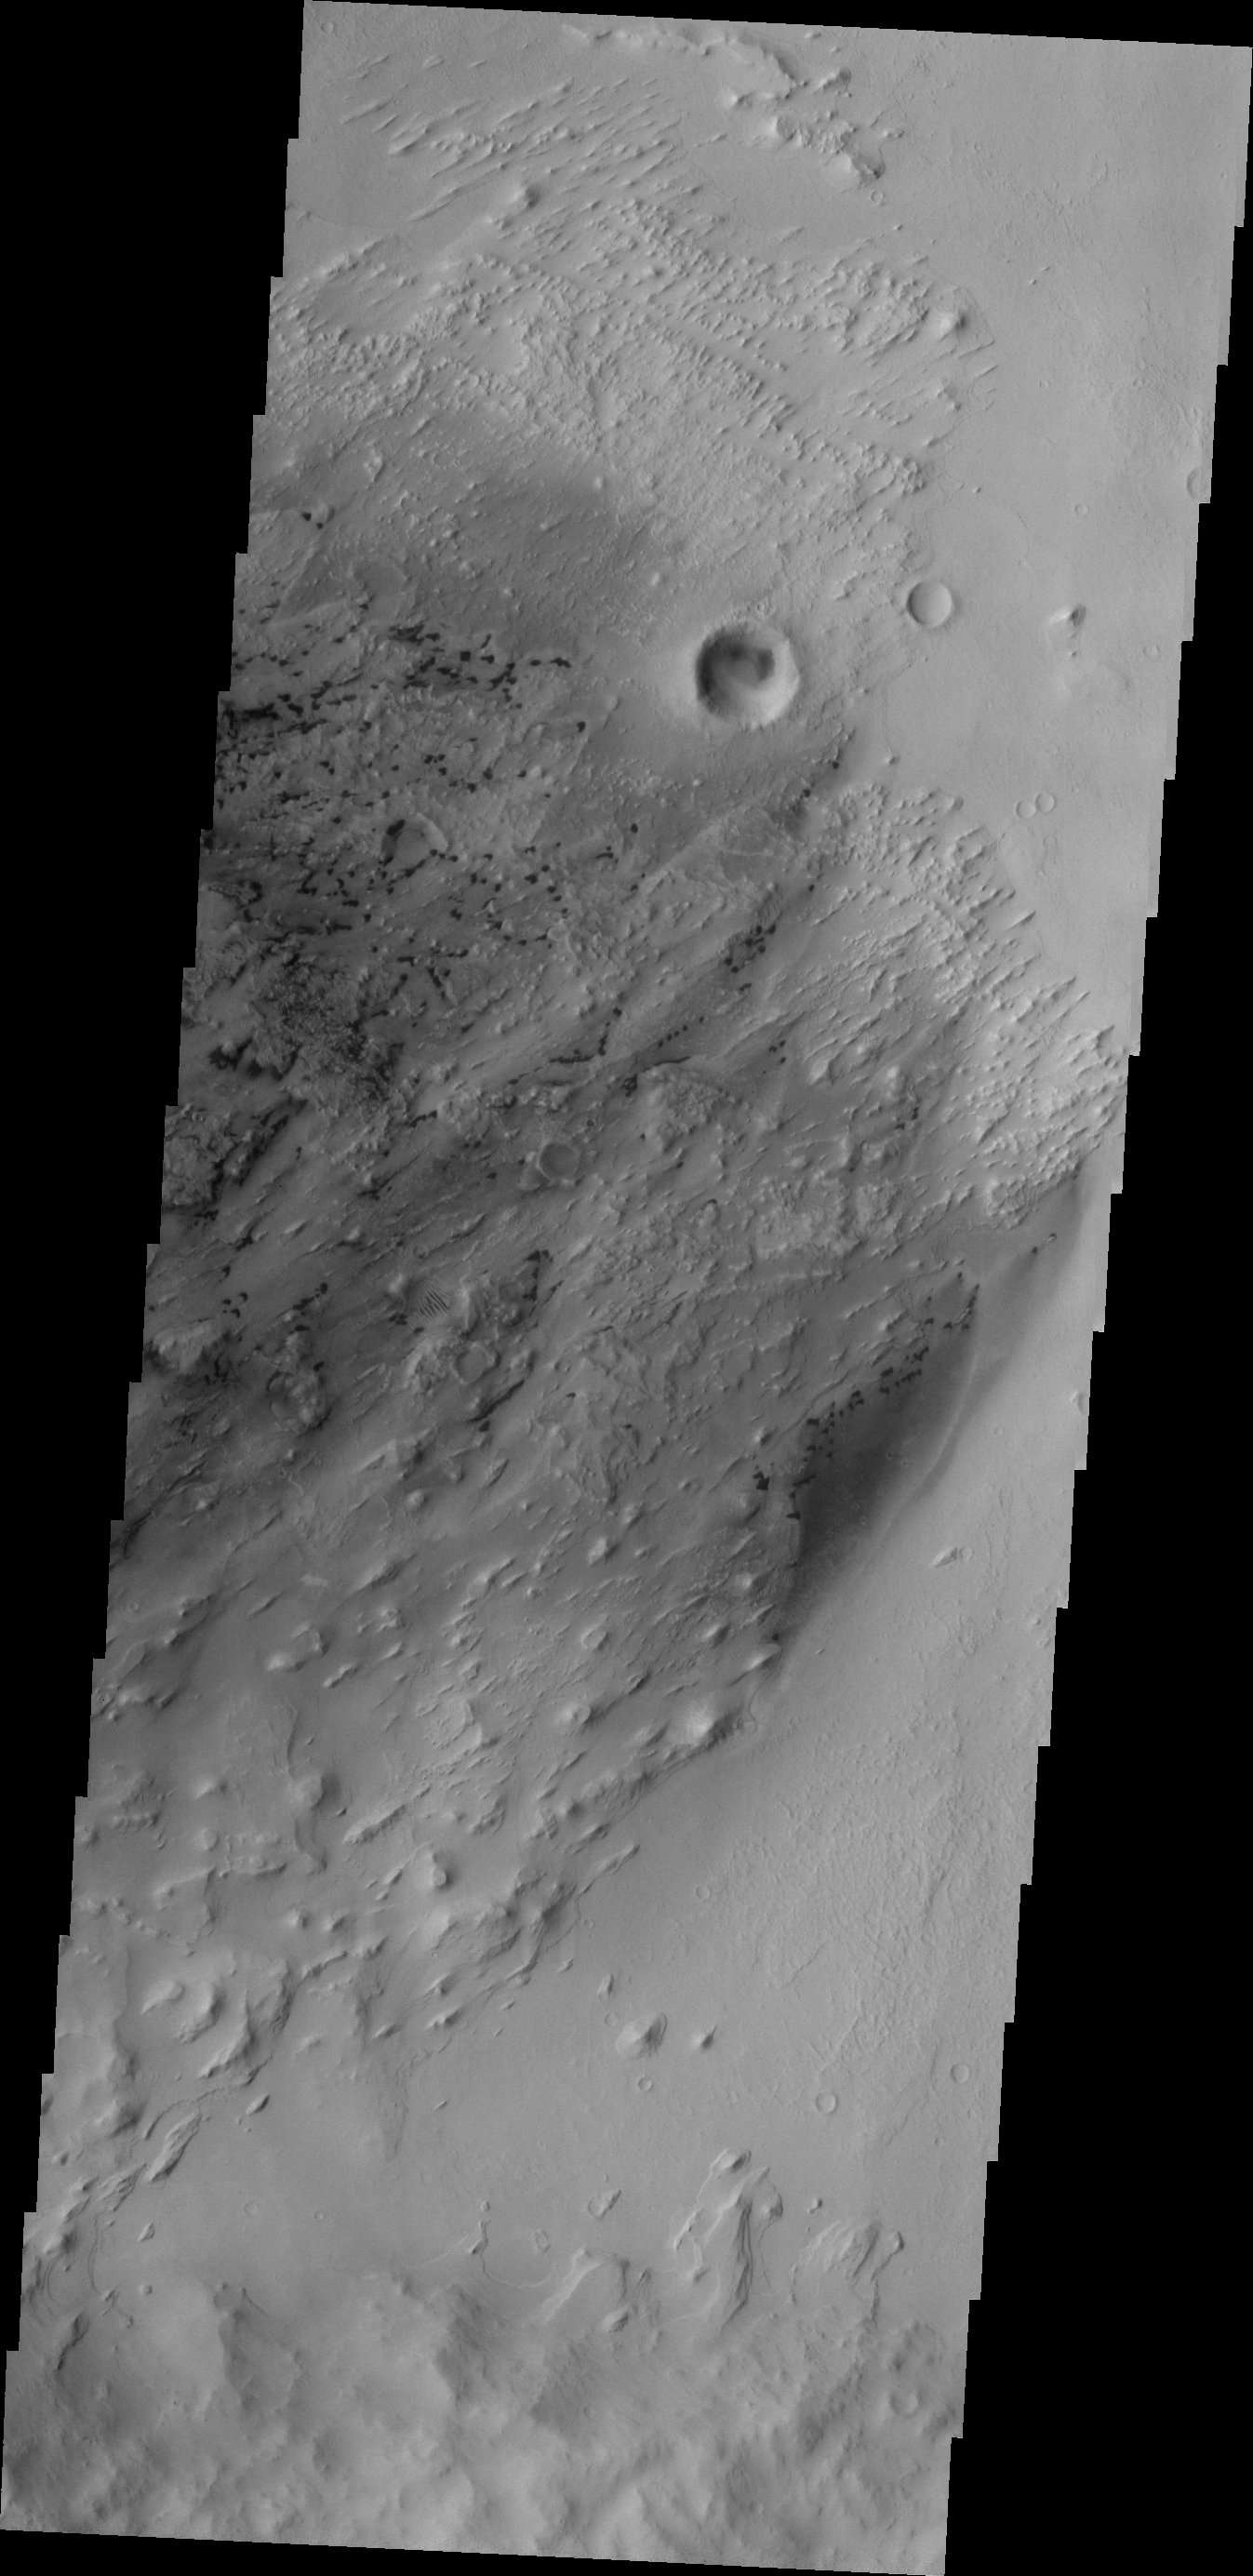

Pastuer Crater

The small, dark features in this VIS image are sand dunes. The majority of the dunes appear to be located within eroded deposits on the floor of Pastuer Crater.

Credit: NASA/JPL/ASU